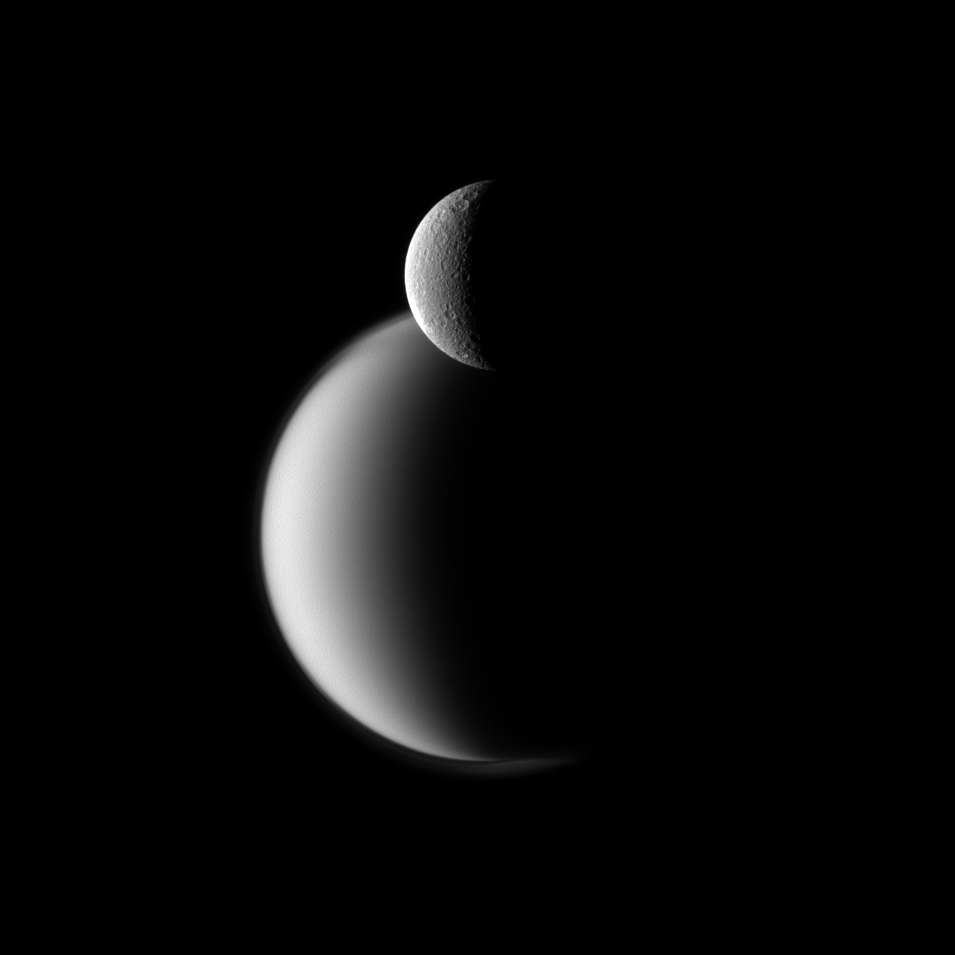

Rhea Before Titan

Craters appear well defined on icy Rhea in front of the hazy orb of the much larger moon Titan in this Cassini spacecraft view of these two Saturn moons.

See PIA08137 and PIA14913 to learn more about the hazy atmosphere on Titan (3,200 miles, or5,150 kilometers across). See PIA07763 and PIA11465 for closer views of craters on Rhea (949 miles, or 1,528 kilometers across).

Lit terrain seen here is on the leading hemispheres of Rhea and Titan. North on the moons is up and rotated 13 degrees to the left. The limb, or edge of the visible disk, of Rhea is slightly overexposed in this view.

The image was taken in visible green light with the Cassini spacecraft narrow-angle camera on Dec. 10, 2011. The view was acquired at a distance of approximately 1.2 million miles (2 million kilometers) from Titan and at a Sun-Titan-spacecraft, or phase, angle of 109 degrees. The view was acquired at a distance of approximately 810,000 miles (1.3 million kilometers) from Rhea and at a Sun-Rhea-spacecraft, or phase, angle of 109 degrees. Image scale is 8 miles (12 kilometers) per pixel on Titan and 5 miles (8 kilometers) per pixel on Rhea.

The Cassini-Huygens mission is a cooperative project of NASA, the European Space Agency and the Italian Space Agency. The Jet Propulsion Laboratory, a division of the California Institute of Technology in Pasadena, manages the mission for NASA’s Science Mission Directorate, Washington, D.C. The Cassini orbiter and its two onboard cameras were designed, developed and assembled at JPL. The imaging operations center is based at the Space Science Institute in Boulder, Colo.

Credit: NASA/JPL-Caltech/Space Science Institute